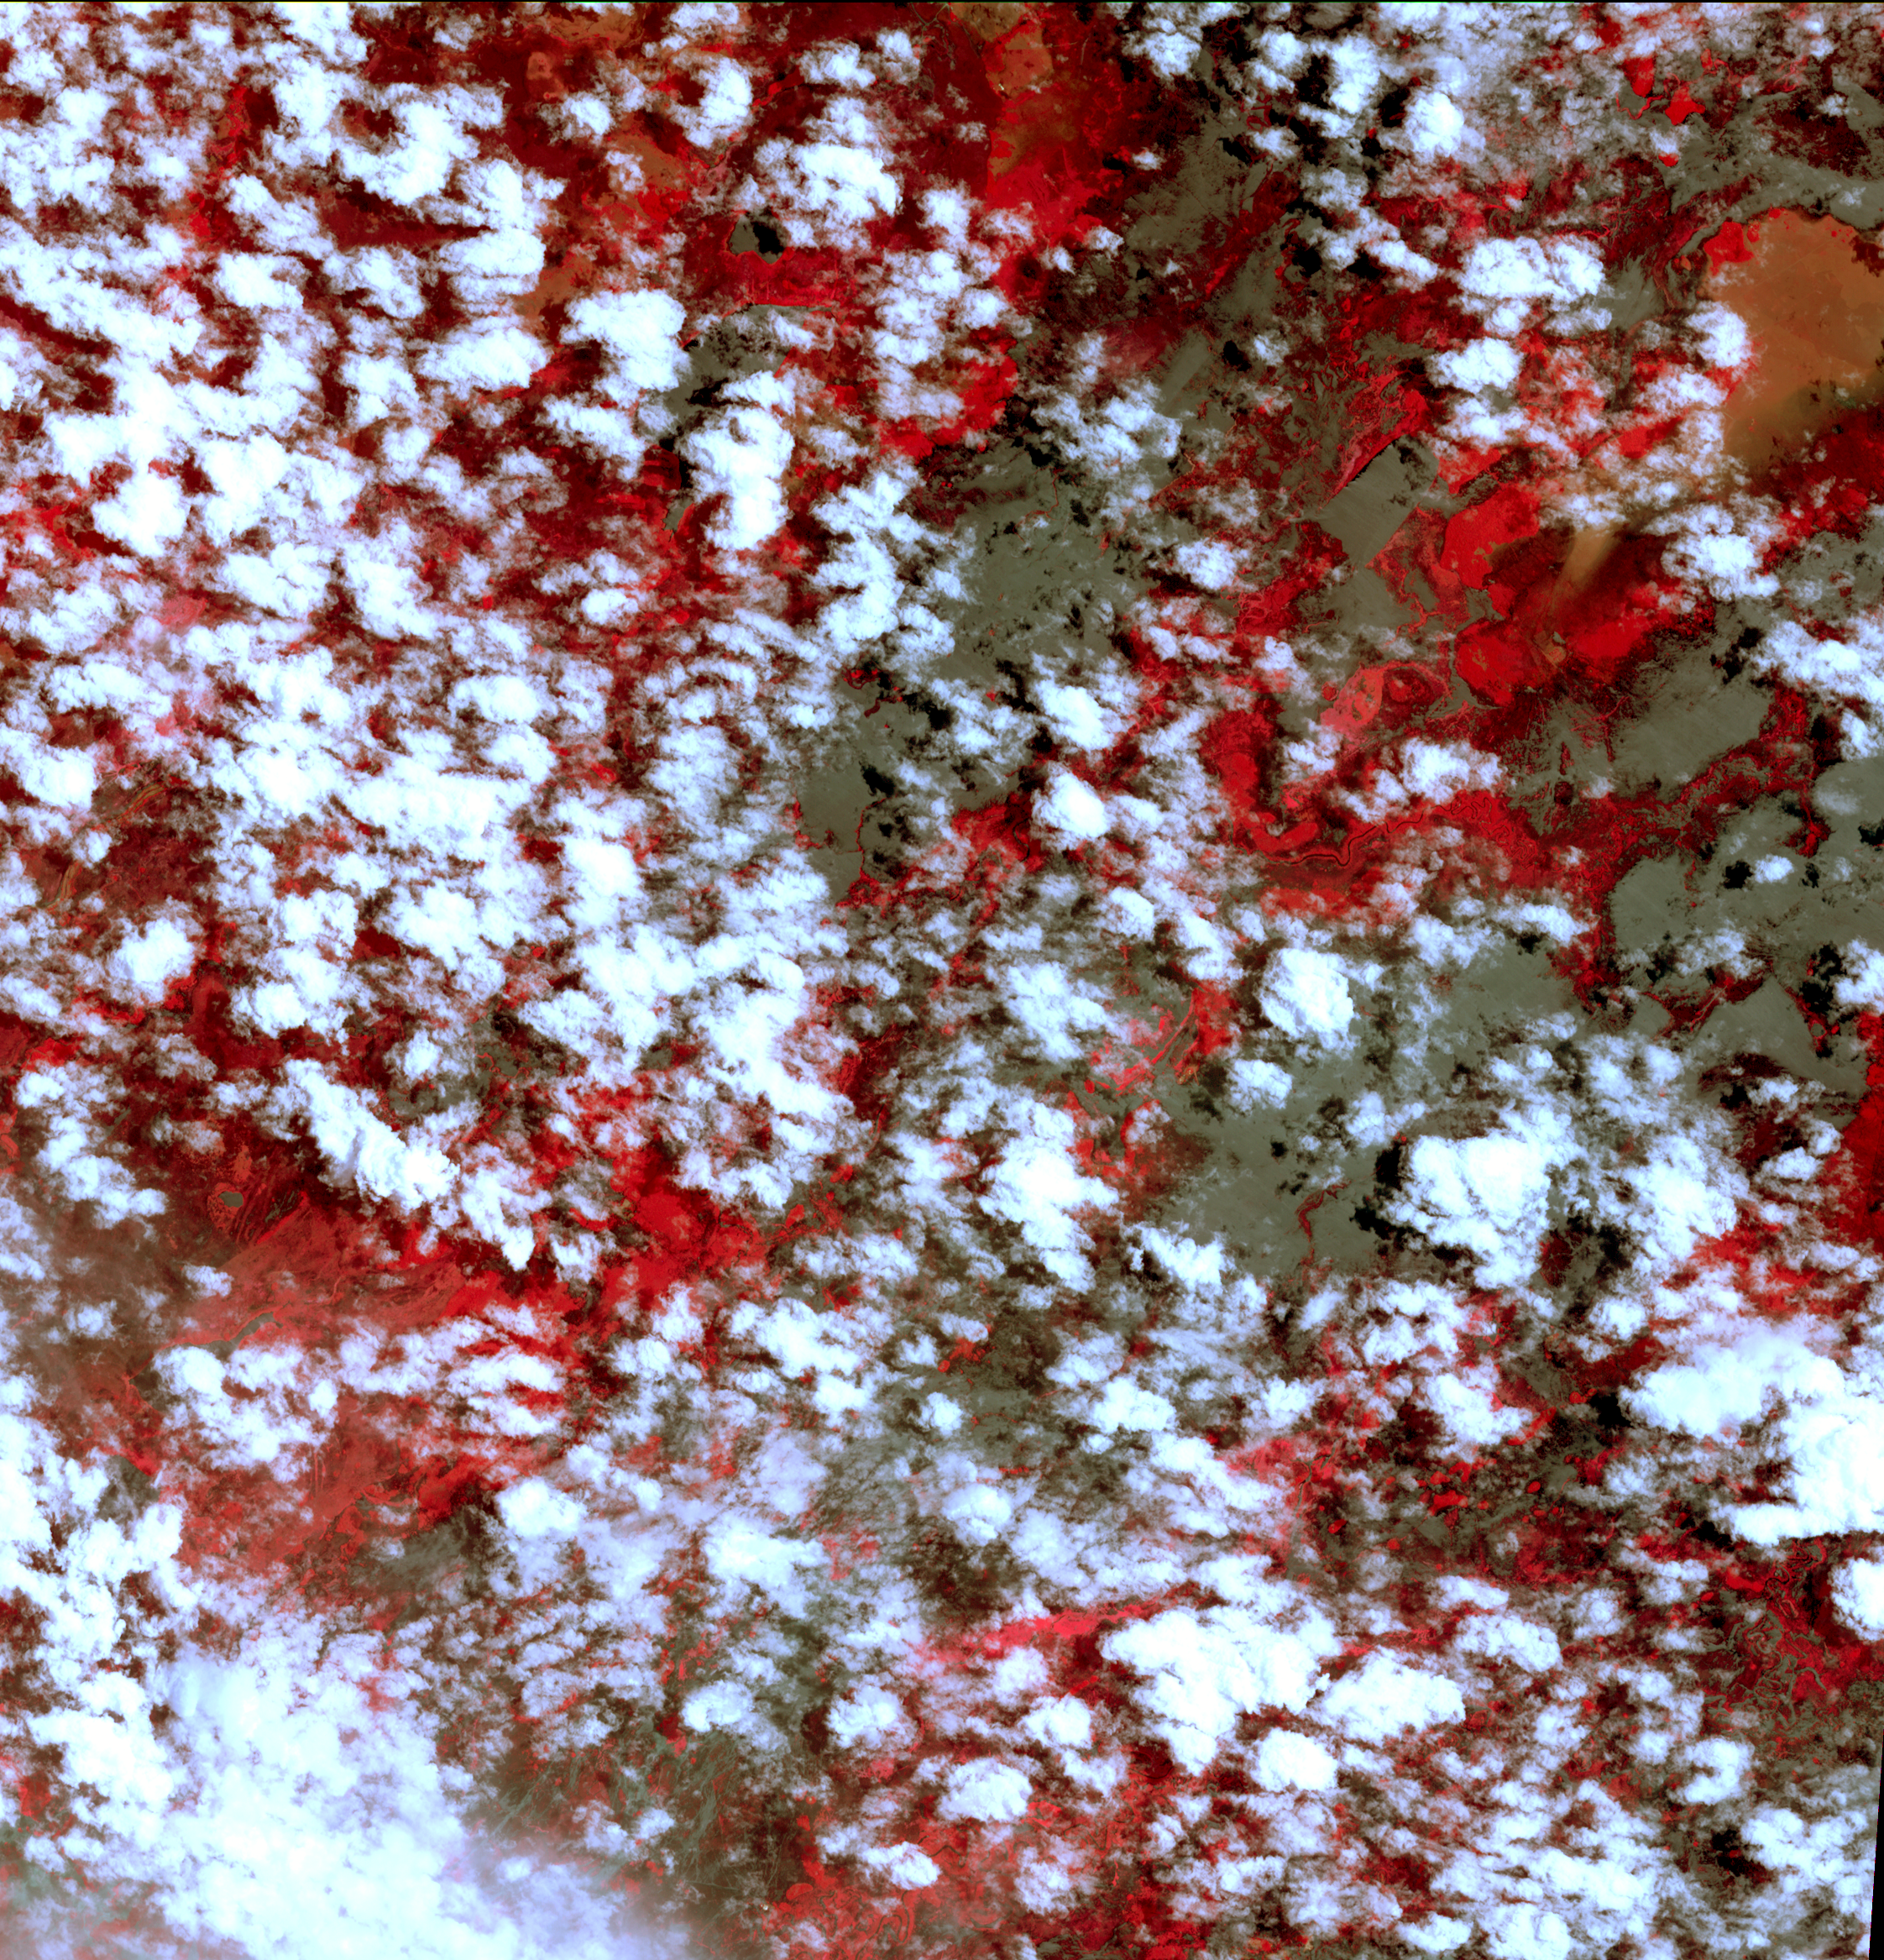

NASA Spacecraft Eyes Bolivian Flooding

Extremely heavy seasonal rains have fallen on northern Bolivia since October 2013. Resulting floods have affected as many as 150,000 inhabitants, and threatened around 100,000 head of cattle. The worst affected province is Beni in the northeastern part of the country. In this image, acquired Feb. 25, 2014, by the Advanced Spaceborne Thermal Emission and Reflection Radiometer (ASTER) instrument on NASA’s Terra spacecraft, vegetation is red, clouds are white, and flooded areas are grey-brown. The image covers an area of 21 by 22 miles (34 by 35 kilometers) and is located near 14 degrees south, 66.5 degrees west.

With its 14 spectral bands from the visible to the thermal infrared wavelength region and its high spatial resolution of 15 to 90 meters (about 50 to 300 feet), ASTER images Earth to map and monitor the changing surface of our planet. ASTER is one of five Earth-observing instruments launched Dec. 18, 1999, on Terra. The instrument was built by Japan’s Ministry of Economy, Trade and Industry. A joint U.S./Japan science team is responsible for validation and calibration of the instrument and data products.

The broad spectral coverage and high spectral resolution of ASTER provides scientists in numerous disciplines with critical information for surface mapping and monitoring of dynamic conditions and temporal change. Example applications are: monitoring glacial advances and retreats; monitoring potentially active volcanoes; identifying crop stress; determining cloud morphology and physical properties; wetlands evaluation; thermal pollution monitoring; coral reef degradation; surface temperature mapping of soils and geology; and measuring surface heat balance.

The U.S. science team is located at NASA’s Jet Propulsion Laboratory, Pasadena, Calif. The Terra mission is part of NASA’s Science Mission Directorate, Washington, D.C.

Credit: NASA/GSFC/METI/ERSDAC/JAROS, and U.S./Japan ASTER Science Team